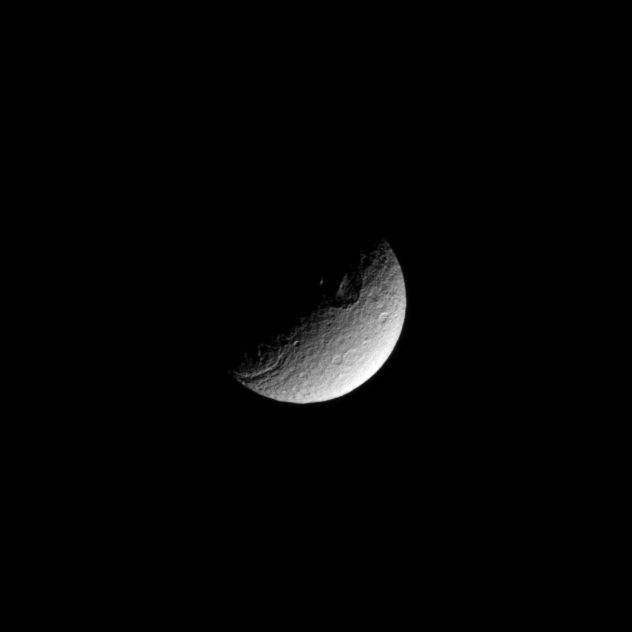

Crater Chasm Combo

The terminator between shadow and light cuts across a large crater in the high southern latitudes of the moon Tethys.

Also visible near the terminator on the left of the image is a portion of the Ithaca Chasma, a chasm that runs north-south for more than 1,000 kilometers (620 miles). This view looks toward the south pole of Tethys, and the pole lies on the terminator between the crater and the chasm.

Lit terrain seen here is mostly on the trailing hemisphere of Tethys (1,062 kilometers, 660 miles across). The image was taken in visible light with the Cassini spacecraft narrow-angle camera on Feb. 16, 2009. The view was acquired at a distance of approximately 873,000 kilometers (542,000 miles) from Tethys and at a Sun-Tethys-spacecraft, or phase, angle of 96 degrees. Image scale is 5 kilometers (3 miles) per pixel.

The Cassini-Huygens mission is a cooperative project of NASA, the European Space Agency and the Italian Space Agency. The Jet Propulsion Laboratory, a division of the California Institute of Technology in Pasadena, manages the mission for NASA’s Science Mission Directorate, Washington, D.C. The Cassini orbiter and its two onboard cameras were designed, developed and assembled at JPL. The imaging operations center is based at the Space Science Institute in Boulder, Colo.

Credit: NASA/JPL/Space Science Institute